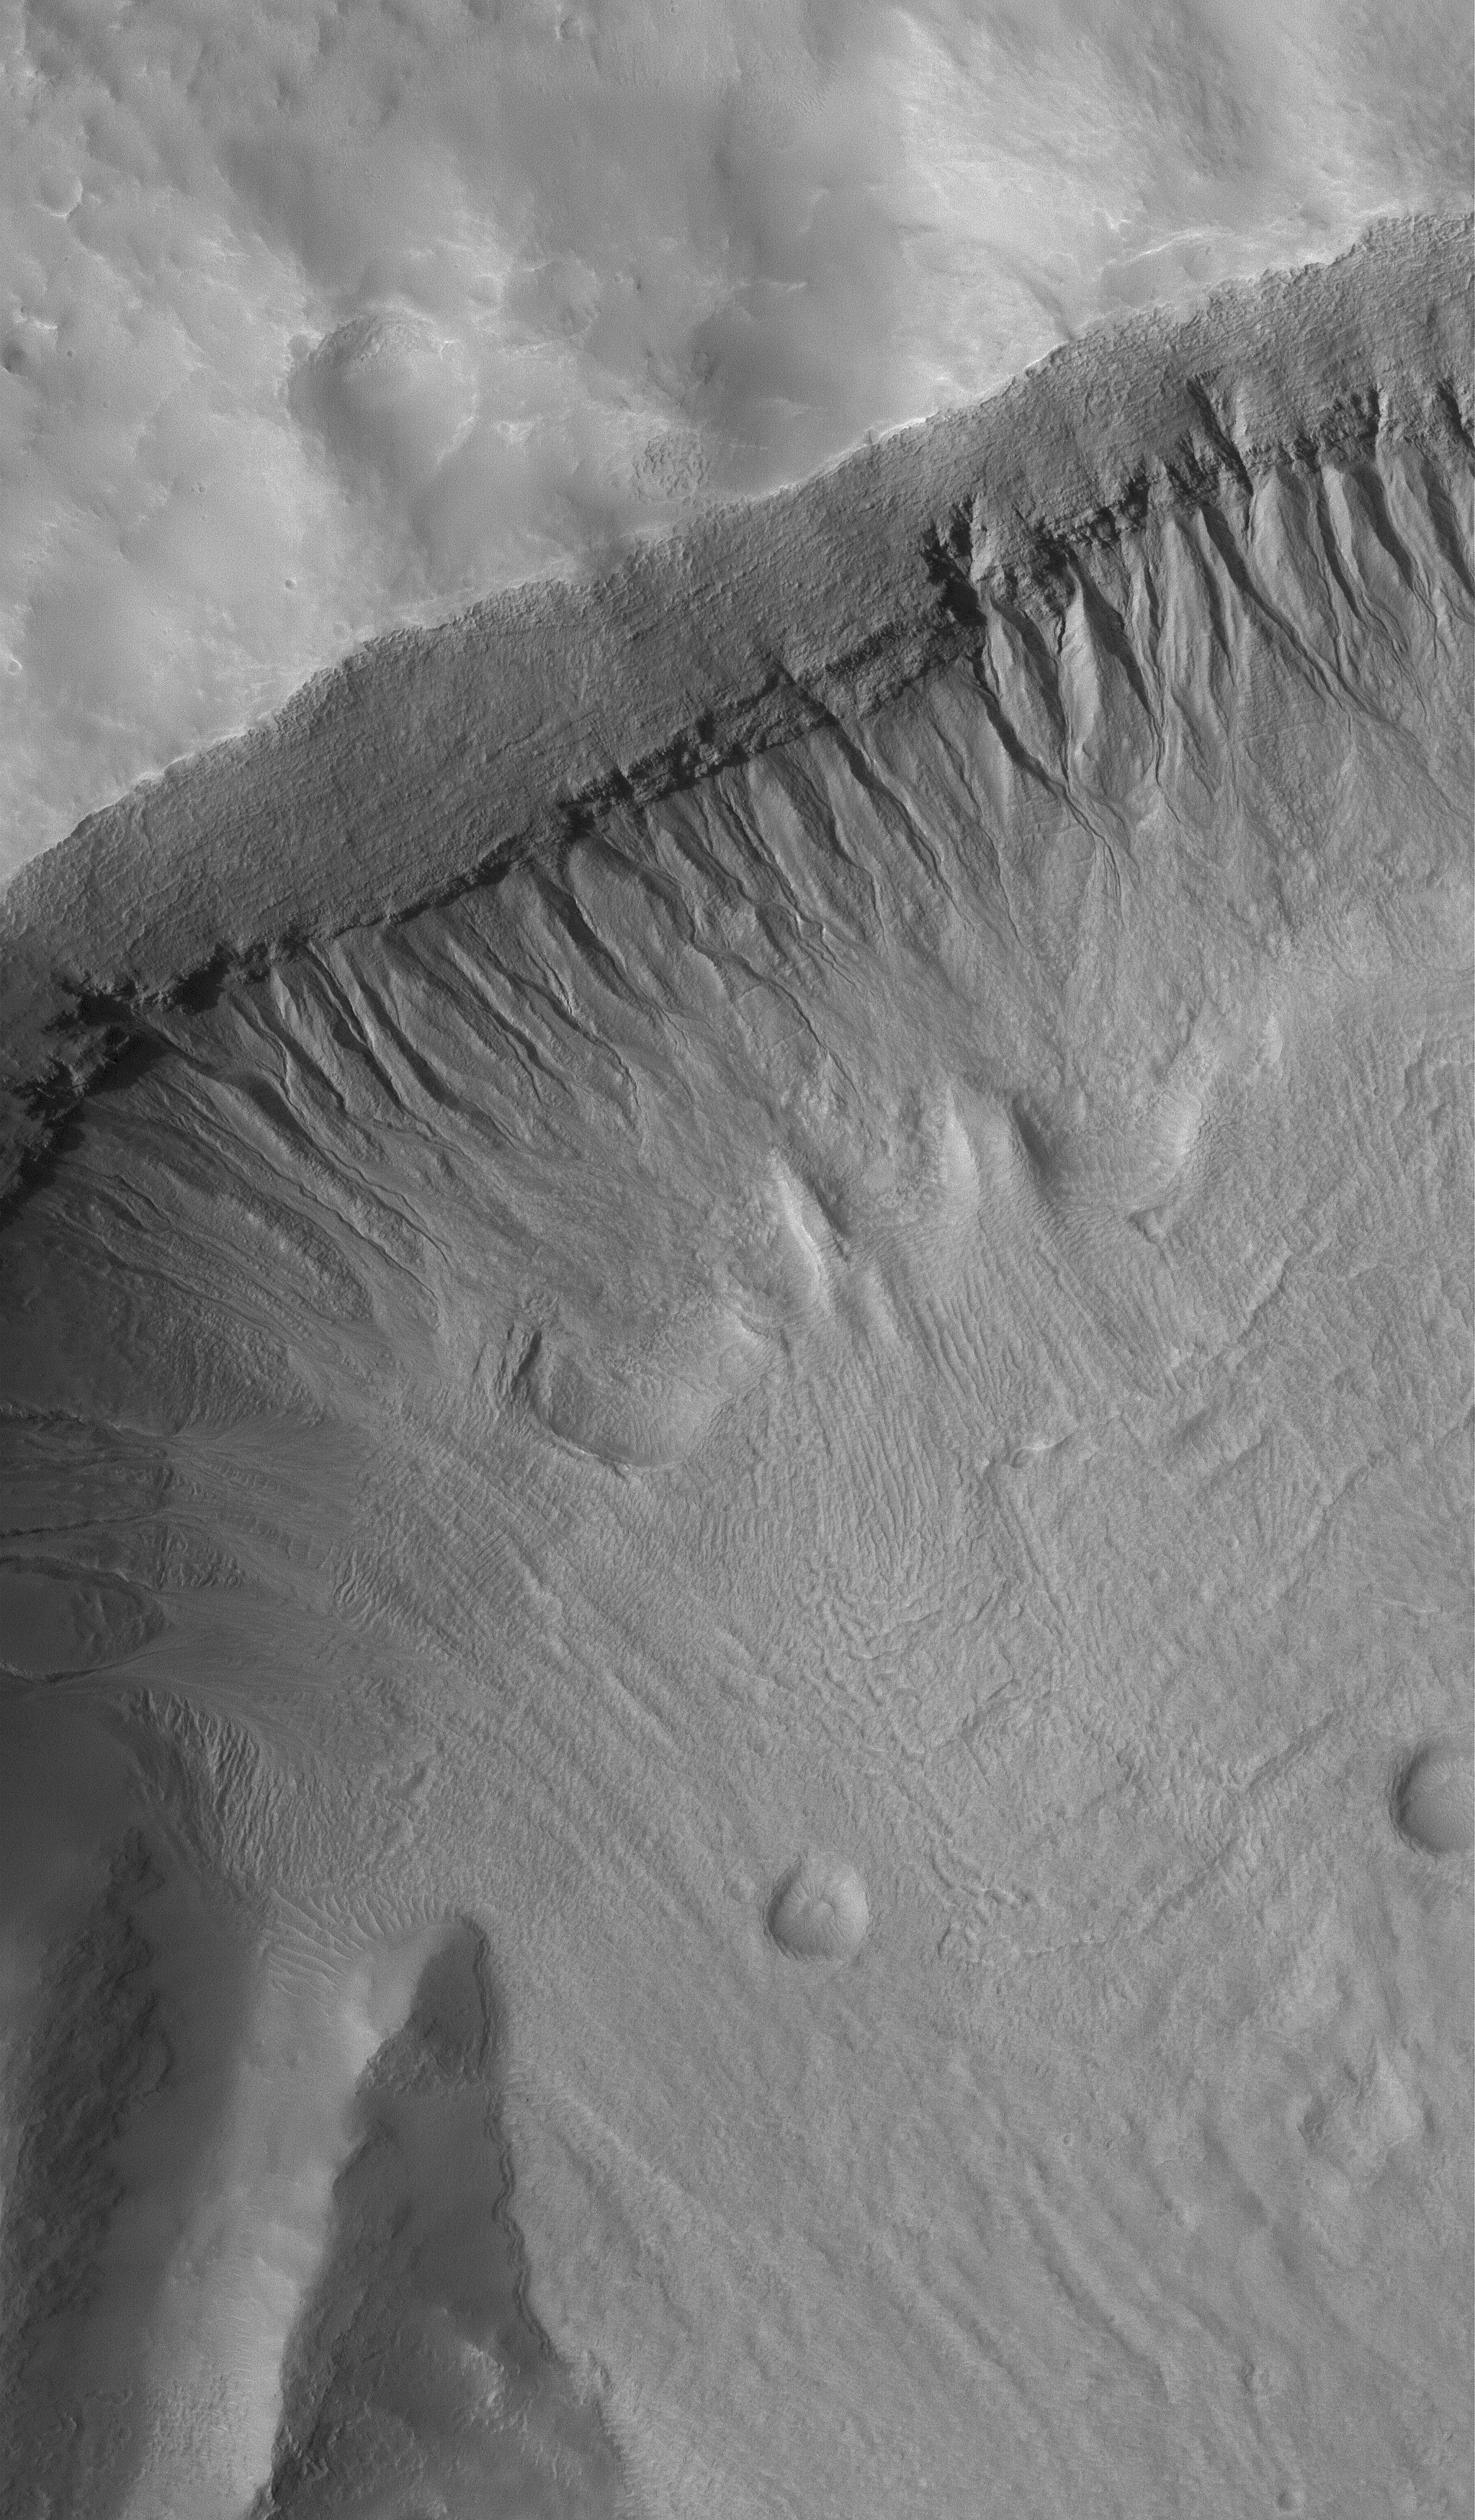

Martian Gullies

25 July 2005
This Mars Global Surveyor (MGS) Mars Orbiter Camera (MOC) image shows a gullied crater wall in the Terra Sirenum region of Mars. The fluids that formed the gully channels and deposited debris in aprons at the base of the crater wall may have percolated through layers in the layered bedrock exposed in the crater wall. As fluid seeped out of the ground, it undermined overlying layers of rock, and caused the formation of several compex alcoves, higher in the crater wall. The formation of alcoves requires the undermining and collapse of layered material at a point where the channel begins; this is a key observation supporting the hypothesis that martian gullies require groundwater, not snowmelt or other exotic processes or fluids, to form.

Location near: 37.3°S, 153.2°W
Image width: width: ~3 km (~1.9 mi)
Illumination from: upper left
Season: Southern Spring

Credit: NASA/JPL/Malin Space Science Systems